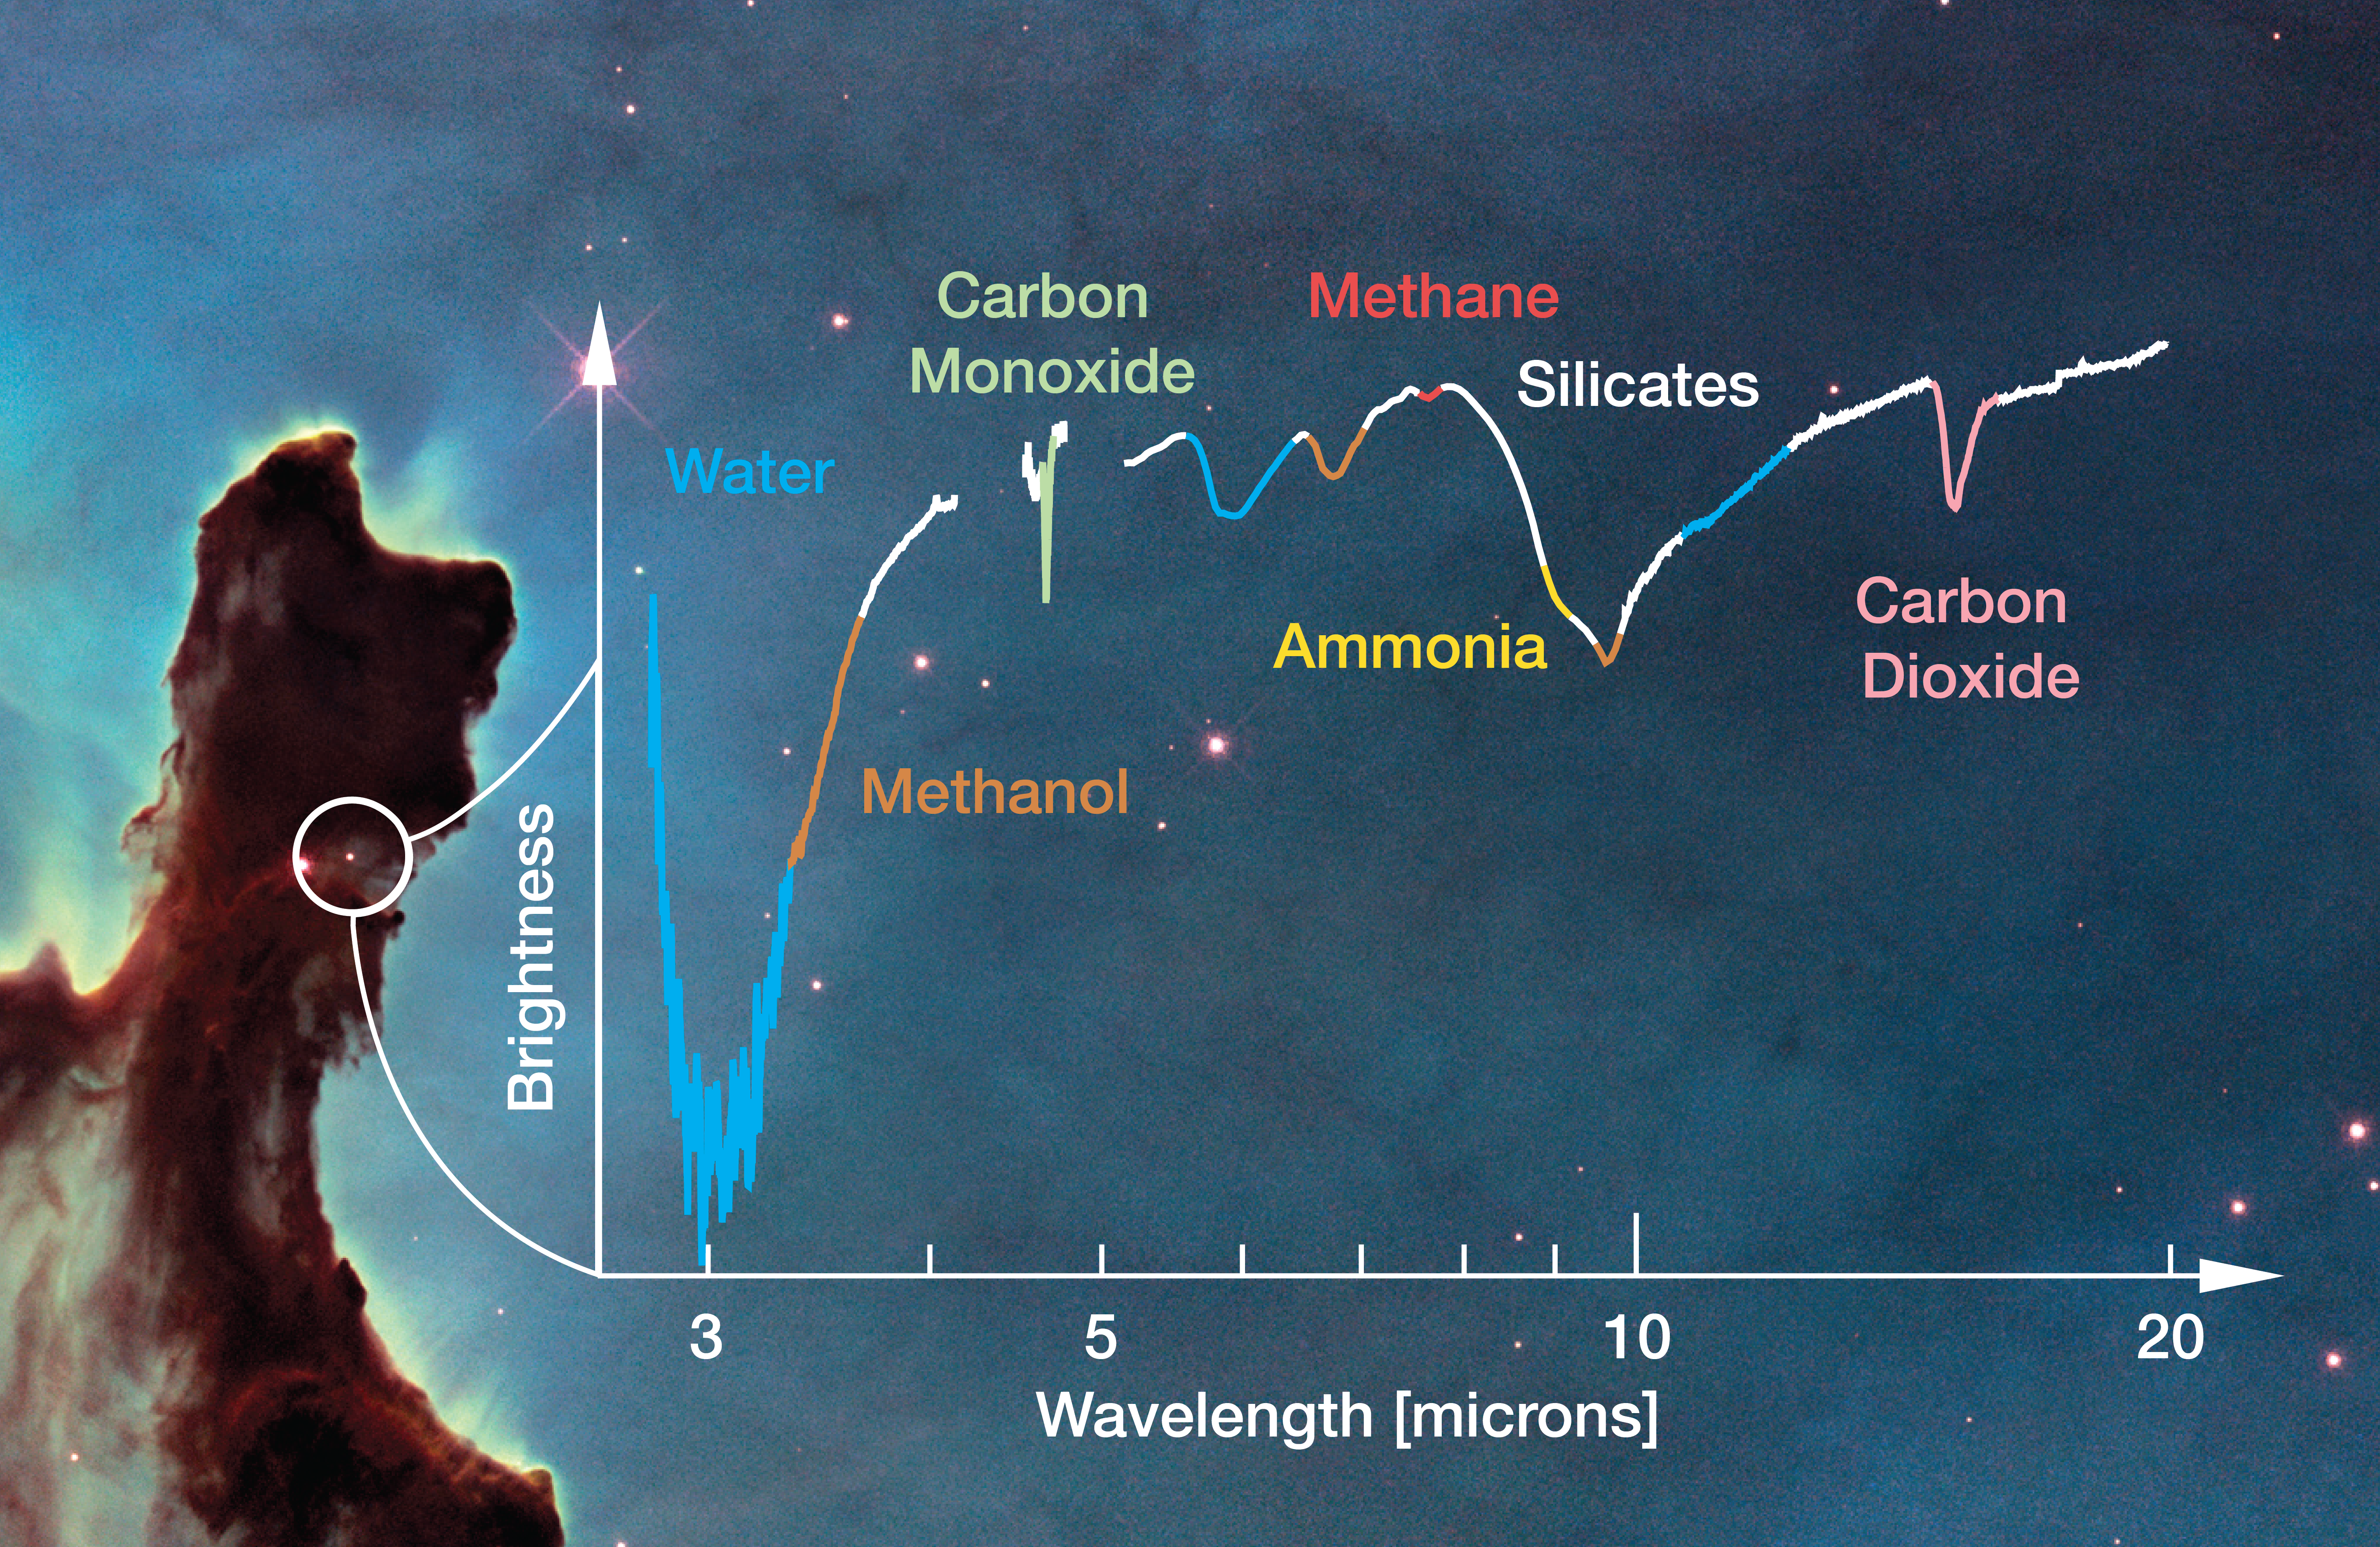

Webb Telescope Simulated Spectrum

This simulated spectrum from the Webb telescope illustrates the kinds of molecules that may be detected in star-forming regions like the Eagle Nebula (background).

Credit: Image: NASA, ESA, Hubble Heritage Project, Michael McClare (University of Amsterdam), A. Boogert (UH Manoa)